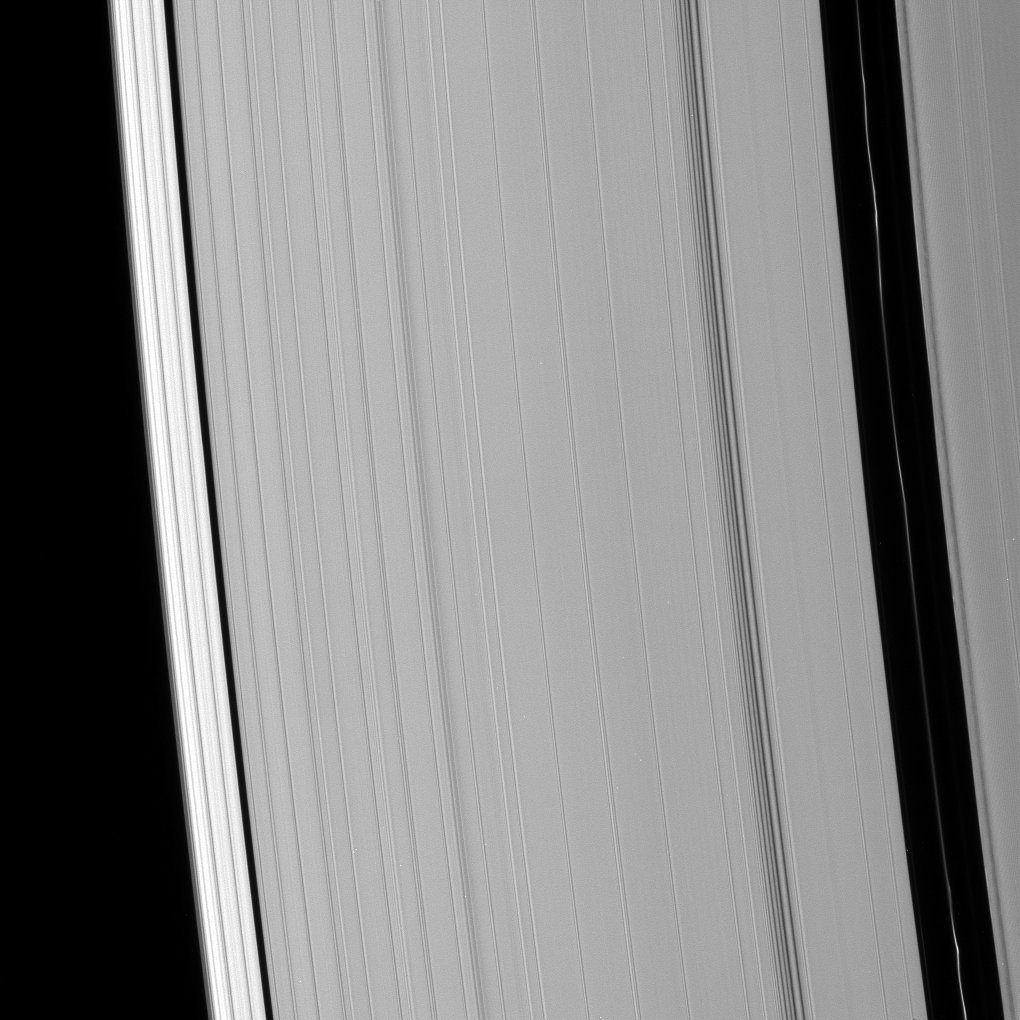

Fingerprints of the Moons

The Encke and Keeler gaps are visible in this image of the outer A ring. Brightness variations are clearly visible in the Encke ringlet.

A density wave can be seen exterior to (to the left of) the Encke gap, and the region exterior to (to the left of) the Keeler gap is considerably brighter than the rest of the ring.

The image was taken in visible light with the Cassini spacecraft narrow-angle camera on Oct. 23, 2008 at a distance of approximately 721,000 kilometers (448,000 miles) from Saturn and at a Sun-Saturn-spacecraft, or phase, angle of 58 degrees. Image scale is 4 kilometers (2 miles) per pixel.

The Cassini-Huygens mission is a cooperative project of NASA, the European Space Agency and the Italian Space Agency. The Jet Propulsion Laboratory, a division of the California Institute of Technology in Pasadena, manages the mission for NASA’s Science Mission Directorate, Washington, D.C. The Cassini orbiter and its two onboard cameras were designed, developed and assembled at JPL. The imaging operations center is based at the Space Science Institute in Boulder, Colo.

Credit: NASA/JPL/Space Science Institute